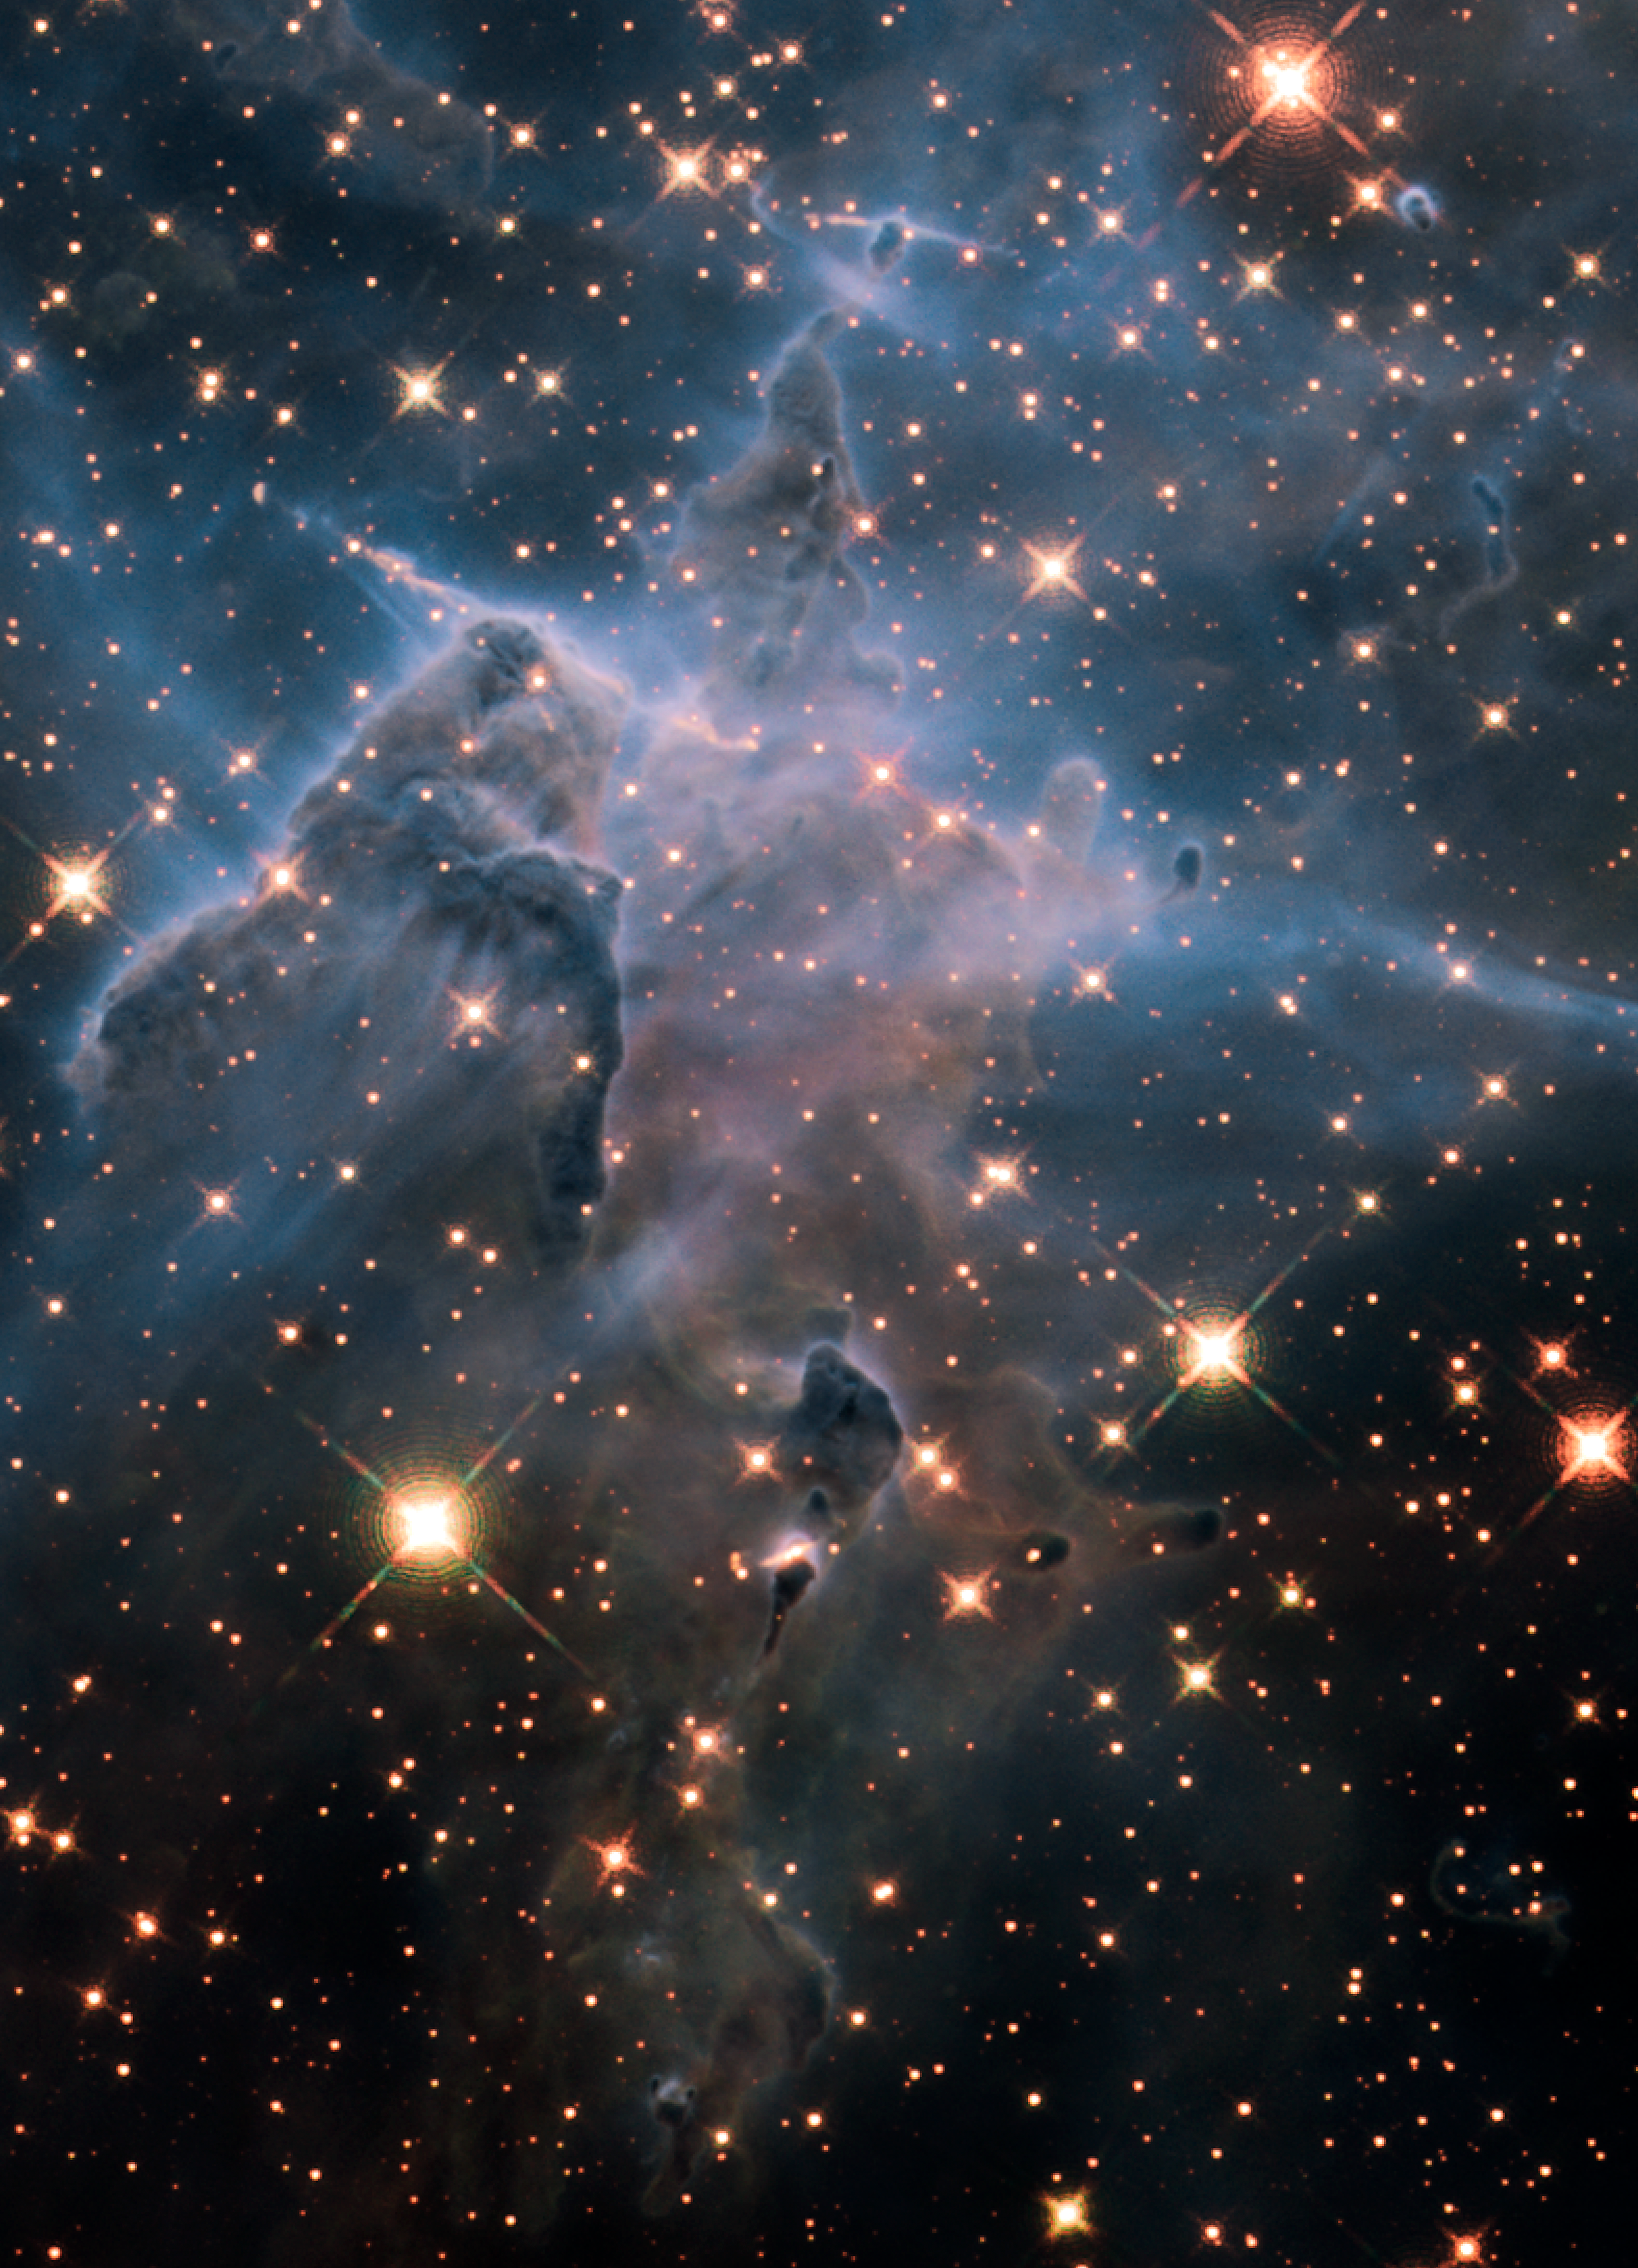

Infrared View of Pillar and Jets HH 901/902

Object Name: HH 901 and HH 902 in the Carina Nebula
Object Description: Carina Nebula Star-forming Pillars and Herbig-Haro Objects with Jets
Instrument: HST/WFC3/IR
Filters: F126N ([Fe II]), F128N (Paschen-beta), and F164N ([Fe II])
Exposure Time: 12 hours

This image is a composite of separate exposures made by the WFC3 instrument on the Hubble Space Telescope (HST). Each filter was used to sample a narrow wavelength range over a broad range of the visible colors. The composite color results from assigning different hues (colors) to each monochromatic (grayscale) image associated with an individual filter. In this case, the assigned colors are: Red: F126N ([Fe II]) Green: F128N (Paschen-beta) Blue: F164N ([Fe II])

Credit: NASA, ESA, Hubble 20th Anniversary Team, Mario Livio (STScI)